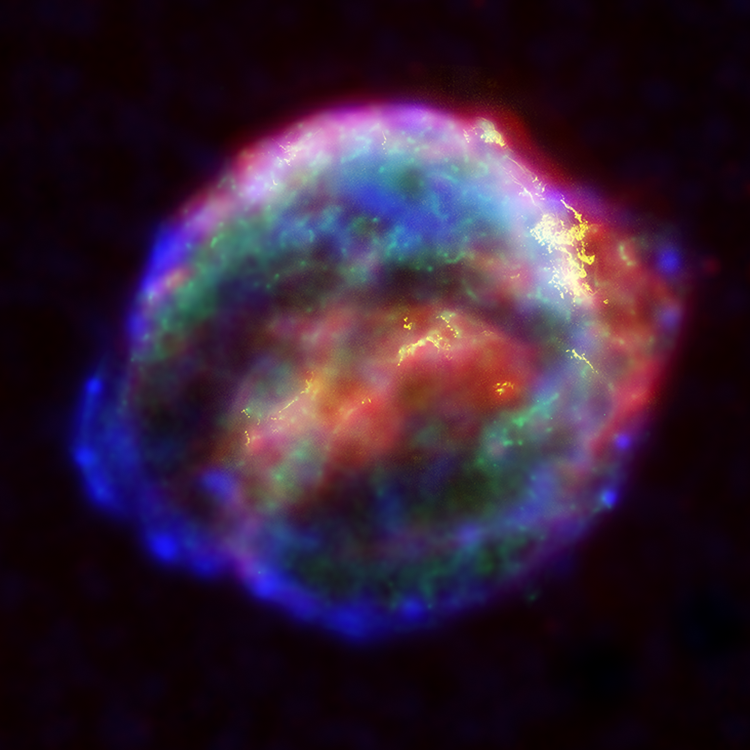

Three Great Eyes on Kepler’s Supernova Remnant

Composite

NASA’s three Great Observatories — the Hubble Space Telescope, the SpitzerSpace Telescope, and the Chandra X-ray Observatory — joined forces to probe theexpanding remains of a supernova, called Kepler’s supernova remnant, first seen 400 years ago by sky watchers, including astronomer Johannes Kepler.

The combined image unveils a bubble-shaped shroud of gas and dust that is 14light-years wide and is expanding at 4 million miles per hour (2,000 kilometersper second). Observations from each telescope highlight distinct features of thesupernova remnant, a fast-moving shell of iron-rich material from the explodedstar, surrounded by an expanding shock wave that is sweeping up interstellar gasand dust.

Each color in this image represents a different region of the electromagneticspectrum, from X-rays to infrared light. These diverse colors are shown in thepanel of photographs below the composite image. The X-ray and infrared datacannot be seen with the human eye. By color-coding those data and combining themwith Hubble’s visible-light view, astronomers are presenting a more completepicture of the supernova remnant.

Visible-light images from the Hubble telescope (colored yellow) reveal where the supernova shock wave is slamming into the densest regions of surrounding gas.The bright glowing knots are dense clumps from instabilities that form behindthe shock wave. The Hubble data also show thin filaments of gas that look likerippled sheets seen edge-on. These filaments reveal where the shock wave isencountering lower-density, more uniform interstellar material.

The Spitzer telescope shows microscopic dust particles (colored red) that havebeen heated by the supernova shock wave. The dust re-radiates the shock wave’senergy as infrared light. The Spitzer data are brightest in the regionssurrounding those seen in detail by the Hubble telescope.

The Chandra X-ray data show regions of very hot gas, and extremely high-energyparticles. The hottest gas (higher-energy X-rays, colored blue) is locatedprimarily in the regions directly behind the shock front. These regions alsoshow up in the Hubble observations, and also align with the faint rim of glowingmaterial seen in the Spitzer data. The X-rays from the region on the lower left(colored blue) may be dominated by extremely high-energy electrons that wereproduced by the shock wave and are radiating at radio through X-ray wavelengthsas they spiral in the intensified magnetic field behind the shock front. CoolerX-ray gas (lower-energy X-rays, colored green) resides in a thick interior shelland marks the location of heated material expelled from the exploded star.

Kepler’s supernova, the last such object seen to explode in our Milky Waygalaxy, resides about 13,000 light-years away in the constellation Ophiuchus.

The Chandra observations were taken in June 2000, the Hubble in August 2003;and the Spitzer in August 2004.

Credit: NASA/ESA/Johns Hopkins University